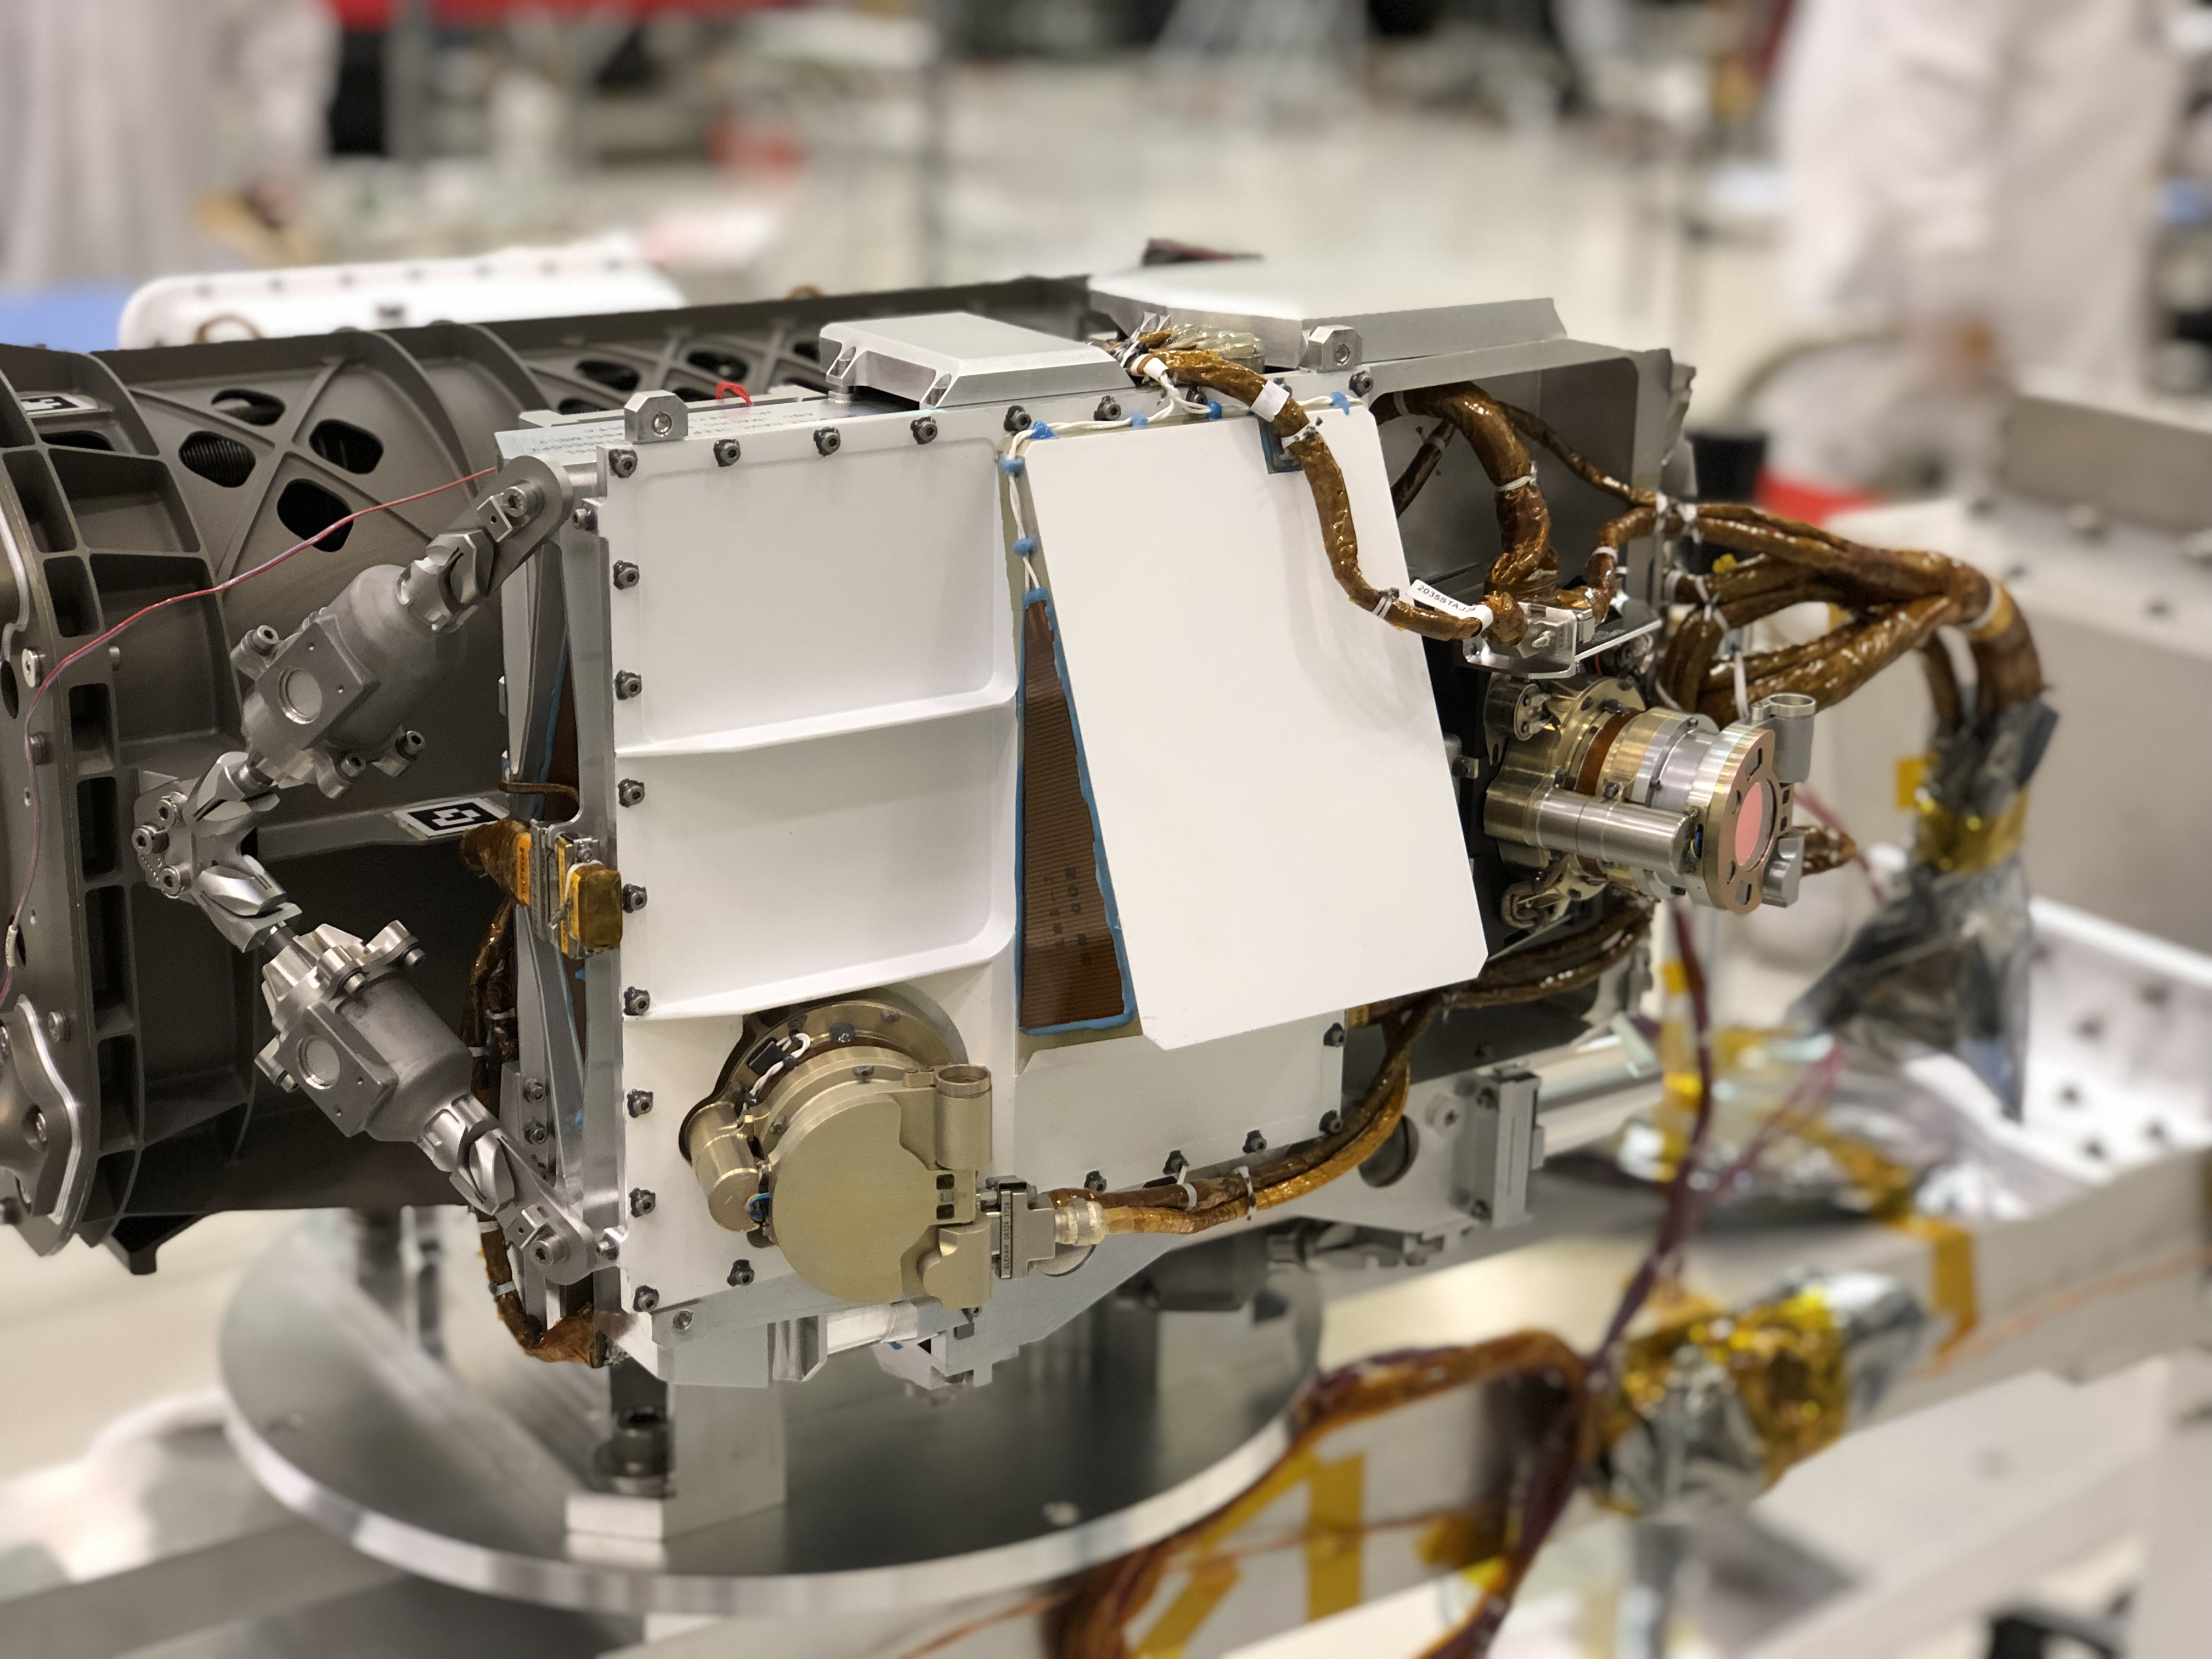

Close-up of NASA’s Mars 2020 Rover’s SHERLOC Instrument

The SHERLOC instrument is located at the end of the robotic arm on NASA’s Mars 2020 rover. SHERLOC (short for Scanning Habitable Environments with Raman & Luminescence for Organics and Chemicals) is a spectrometer that will provide fine-scale imaging and use an ultraviolet laser to determine fine-scale mineralogy and detect organic compounds on Mars.

JPL built and will manage operations of the Mars 2020 rover for NASA, as well as the rover’s SHERLOC instrument. NASA’s Launch Services Program, based at the agency’s Kennedy Space Center in Florida, is responsible for launch management.

Mars 2020 is part of a larger program that includes missions to the Moon as a way to prepare for human exploration of the Red Planet. Charged with returning astronauts to the Moon by 2024, NASA will establish a sustained human presence on and around the Moon by 2028 through NASA’s Artemis lunar exploration plans.

Credit: NASA/JPL-Caltech